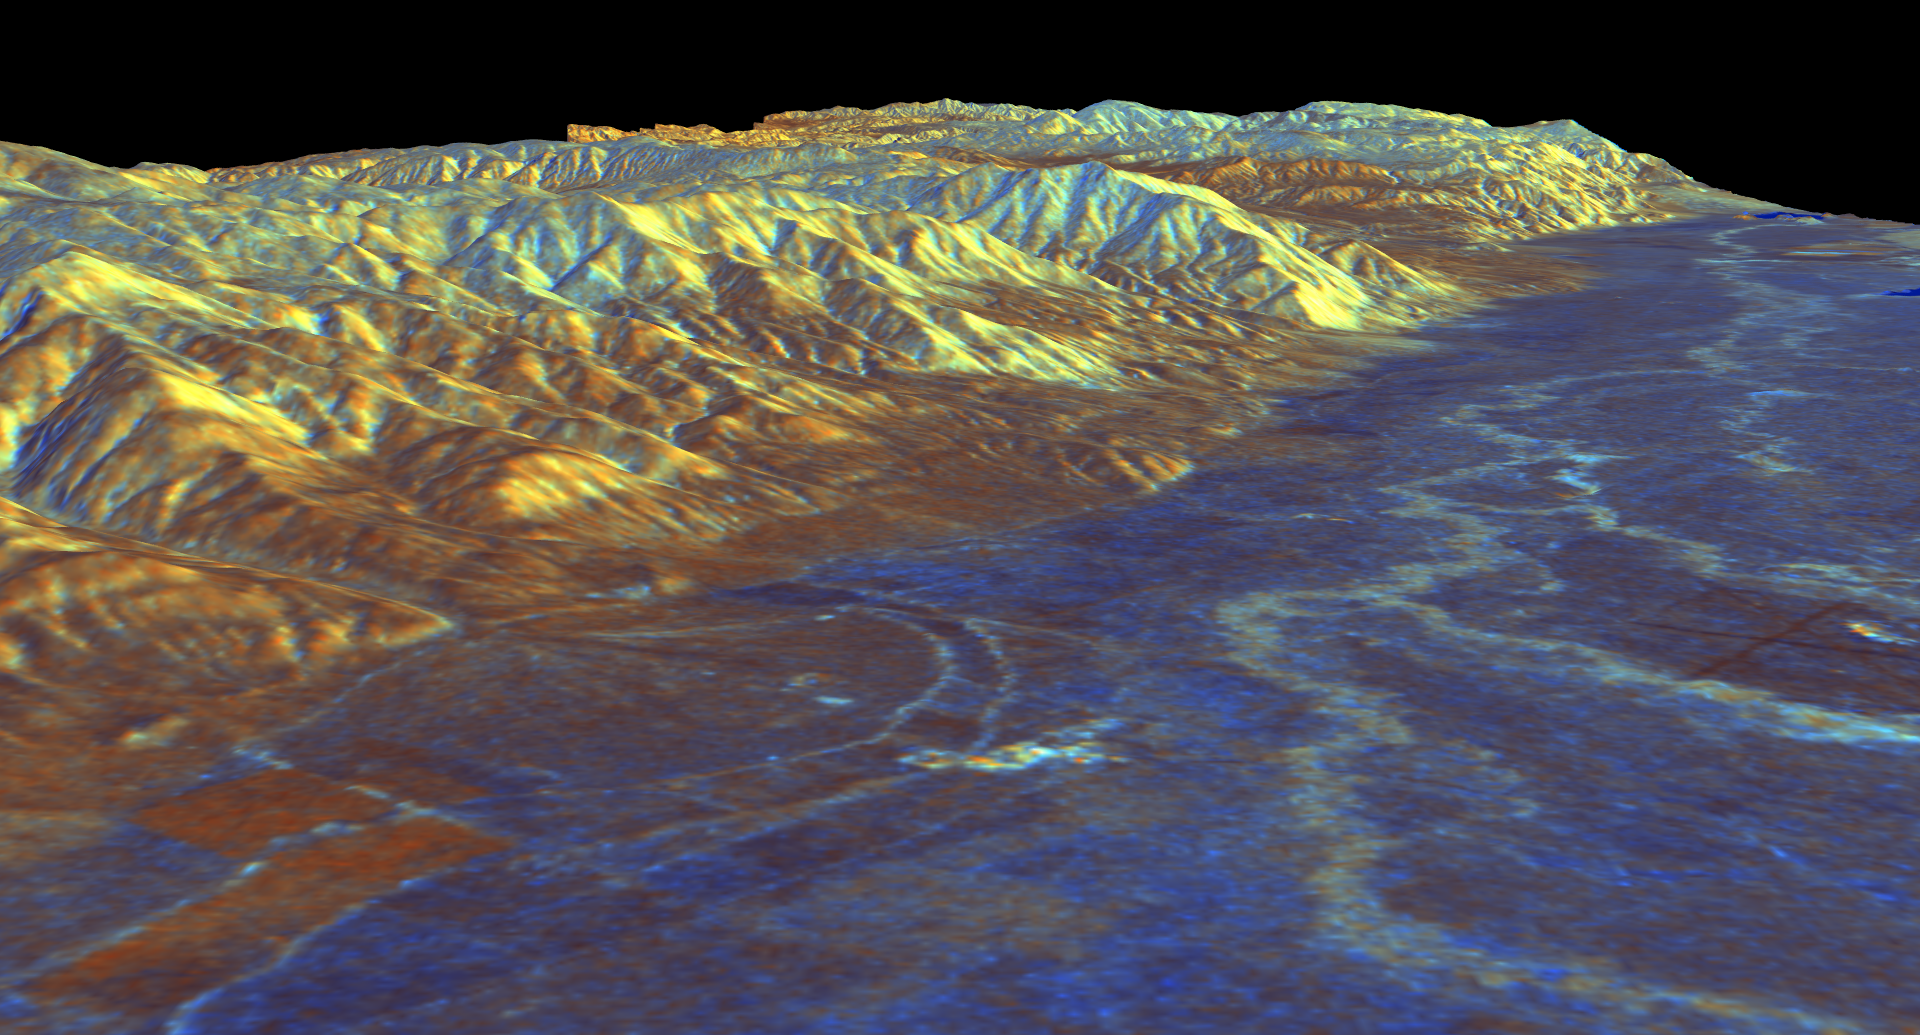

Space Radar Image of Owens Valley, California

This is a three-dimensional perspective view of Owens Valley, near the town of Bishop, California that was created by combining two spaceborne radar images using a technique known as interferometry. Visualizations like this one are helpful to scientists because they clarify the relationships of the different types of surfaces detected by the radar and the shapes of the topographic features such as mountains and valleys. The view is looking southeast along the eastern edge of Owens Valley. The White Mountains are in the center of the image, and the Inyo Mountains loom in the background. The high peaks of the White Mountains rise more than 3,000 meters (10,000 feet) above the valley floor. The runways of the Bishop airport are visible at the right edge of the image. The meandering course of the Owens River and its tributaries appear light blue on the valley floor. Blue areas in the image are smooth, yellow areas are rock outcrops, and brown areas near the mountains are deposits of boulders, gravel and sand known as alluvial fans. The image was constructed by overlaying a color composite radar image on top of a digital elevation map.

The radar data were taken by the Spaceborne Imaging Radar-C/X-band Synthetic Aperture Radar (SIR-C/X-SAR) on board the space shuttle Endeavour in October 1994. The digital elevation map was produced using radar interferometry, a process in which radar data are acquired on different passes of the space shuttle. The two data passes are compared to obtain elevation information. The elevation data were derived from a 1,500-km-long (930-mile) digital topographic map processed at JPL. Radar image data are draped over the topography to provide the color with the following assignments: red is L-band vertically transmitted, vertically received; green is C-band vertically transmitted, vertically received; and blue is the ratio of C-band vertically transmitted, vertically received to L-band vertically transmitted, vertically received. This image is centered near 37.4 degrees north latitude and 118.3 degrees west longitude. No vertical exaggeration factor has been applied to the data. SIR-C/X-SAR, a joint mission of the German, Italian, and the United States space agencies, is part of NASA’s Mission to Planet Earth.

Credit: NASA/JPL